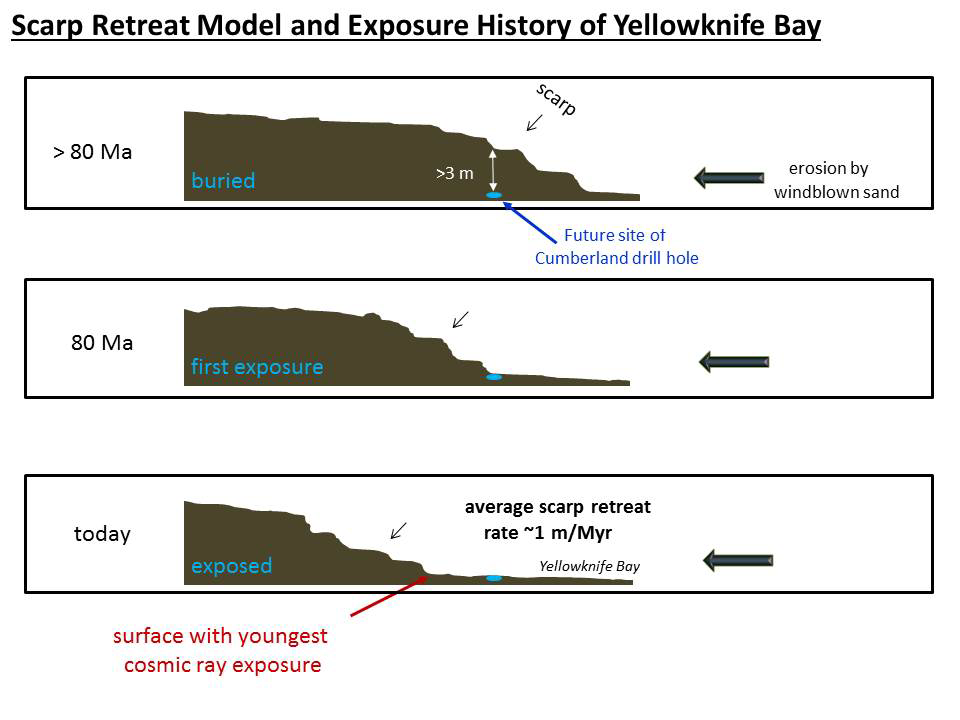

Scarp Retreat Model and Exposure History of ‘Yellowknife Bay’

This set of drawings depicts cross sections of the “Yellowknife Bay” area of Mars’ Gale Crater at three points in time going back more than 80 million years (>80 Ma).

NASA’s Curiosity Mars rover has made measurements indicating that the Cumberland rock target the rover drilled in May 2013 has been exposed at the surface for about 80 million years. Further ago than that, the drill site was covered with about 10 feet (3 meters) of rock, as depicted in the top panel. At about 80 million years (middle panel), Cumberland was exposed as the scarp retreated due to abrasion by windblown sand. The sideways erosion, or retreat, occurred at an average rate of about 3 feet (1 meter) per million years.

This pattern suggests that the material with the youngest surface-exposure age and lowest cosmic-ray dose is at the base of the downwind scarp. Understanding the pattern gives the rover team insight for selecting future targets for drilling to investigate whether organic chemicals have been preserved in rocks.

NASA’s Jet Propulsion Laboratory, Pasadena, Calif., manages the Mars Science Laboratory Project and the mission’s Curiosity rover for NASA’s Science Mission Directorate in Washington. The rover was designed and assembled at JPL, a division of the California Institute of Technology in Pasadena.

Credit: NASA/JPL-Caltech